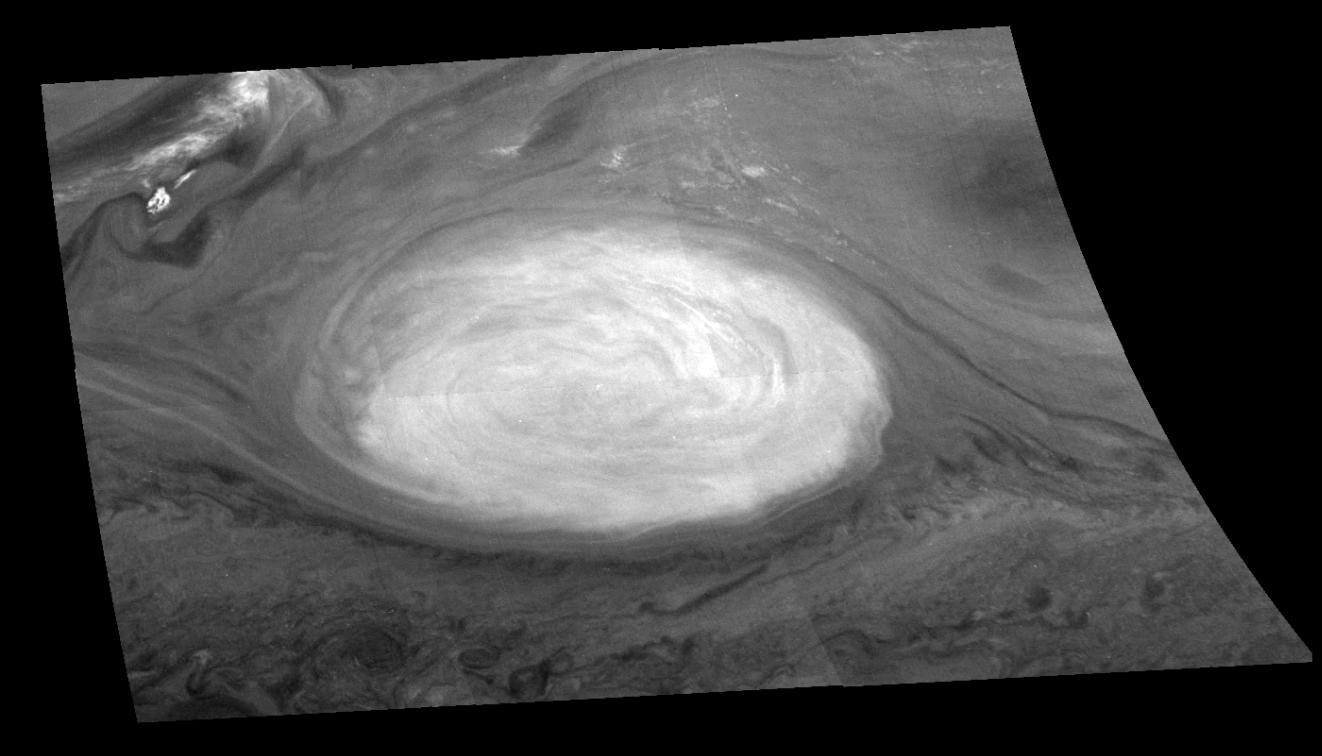

Mosaic of Jupiter’s Great Red Spot (Methane Filter)

Great Red Spot of Jupiter as seen through the methane (886 nm) filter of the Galileo imaging system. The image is a mosaic of six images that have been map-projected to a uniform grid of latitude and longitude. North is at the top. The mosaic was taken over a 76 second interval beginning at universal time 14 hours, 33 minutes, 22 seconds, on June 26, 1996. The Red Spot is 20,000 km long and has been followed by observers on Earth since the telescope was invented 300 years ago. It is a huge storm made visible by variations in the composition of the cloud particles. The Red Spot is not unique, but is simply the largest of a class of long-lived vortices, some of which are visible in the lower part of the image. The range is 1.46 million kilometers.

The Jet Propulsion Laboratory, Pasadena, CA manages the mission for NASA s Office of Space Science, Washington, DC.

Credit: NASA/JPL